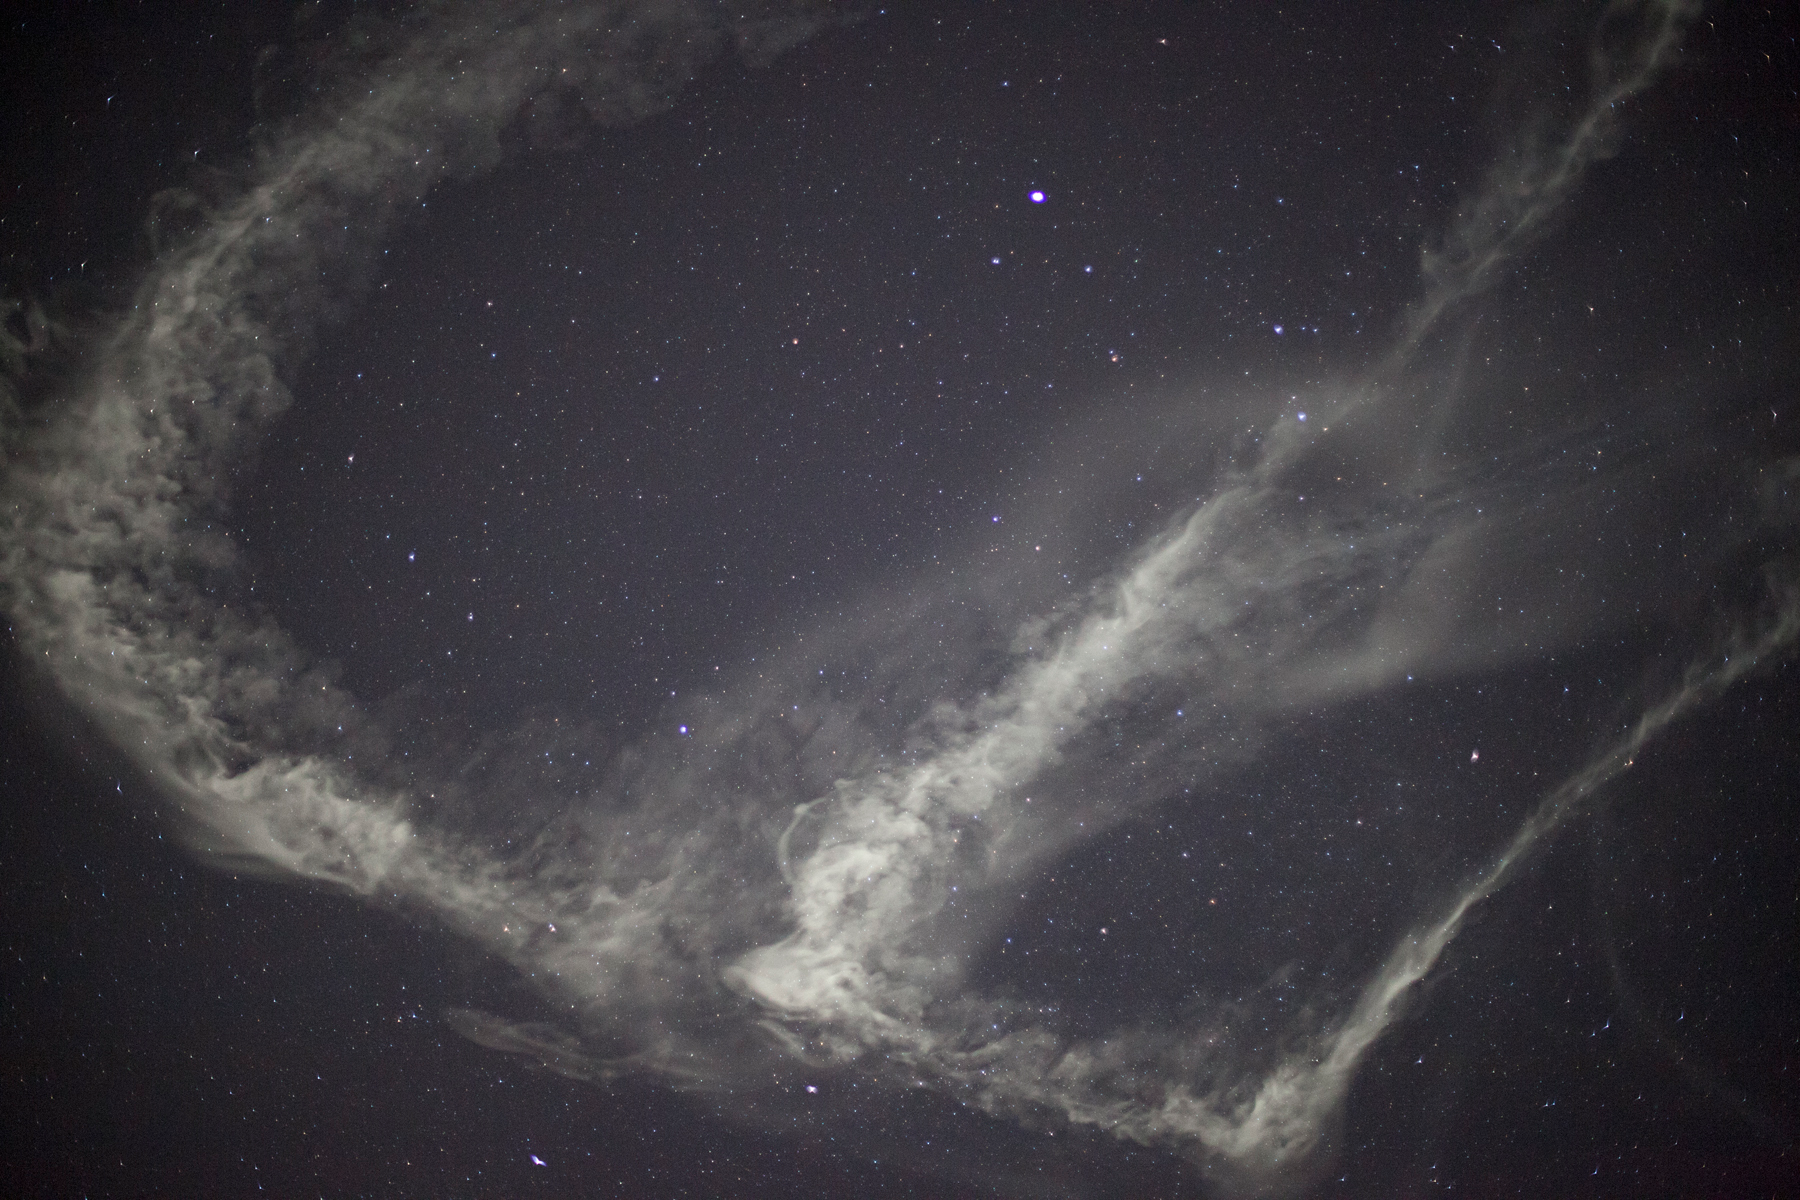

NASA Launches Five Rockets in Five Minutes

NASA image captured March 27, 2012 NASA successfully launched five suborbital sounding rockets this morning from its Wallops Flight Facility in Virginia as part of a study of the upper level jet stream. The first rocket was launched at 4:58 a.m. EDT and each subsequent rocket was launched 80 seconds apart. Each rocket released a chemical tracer that created milky, white clouds at the edge of space. Tracking the way the clouds move can help scientists understand the movement of the winds some 65 miles up in the sky, which in turn will help create better models of the electromagnetic regions of space that can damage man-made satellites and disrupt communications systems. The launches and clouds were reported to be seen from as far south as Wilmington, N.C.; west to Charlestown, W. Va.; and north to Buffalo, N.Y.

Credit: NASA/Wallops